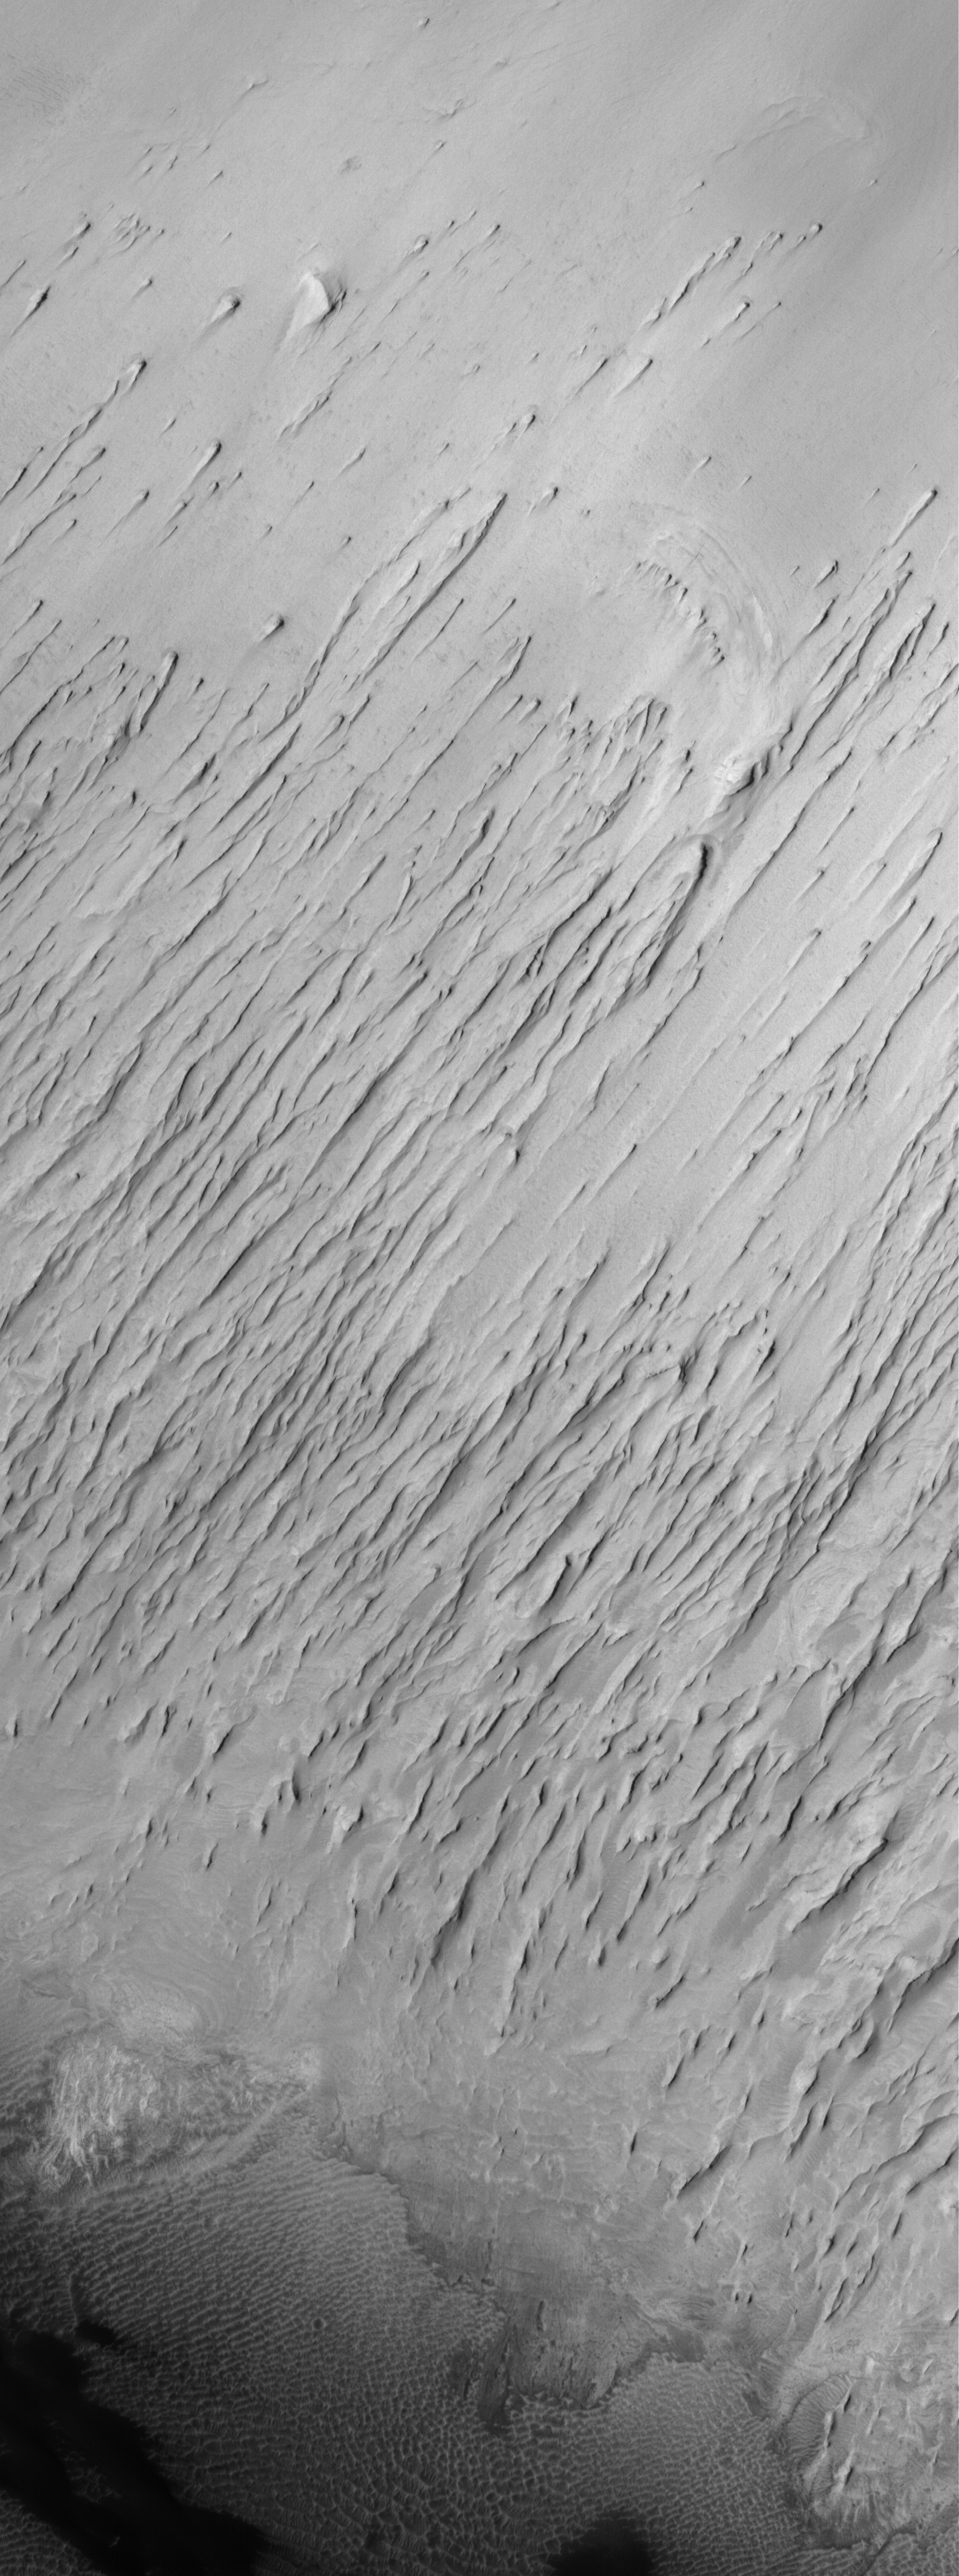

Yardang City

24 September 2006
This Mars Global Surveyor (MGS) Mars Orbiter Camera (MOC) image shows the contact between a group of yardangs, tapered ridges formed by the removal of relatively easily-eroded material (e.g., sedimentary rock) and a concentration of dark-toned windblown sand on the floor of a crater in the Terra Sabaea region of Mars.

Location near: 1.4°N, 333.9°W
Image width: ~3 km (~1.9 mi)
Illumination from: upper left
Season: Northern Spring

Credit: NASA/JPL/Malin Space Science Systems